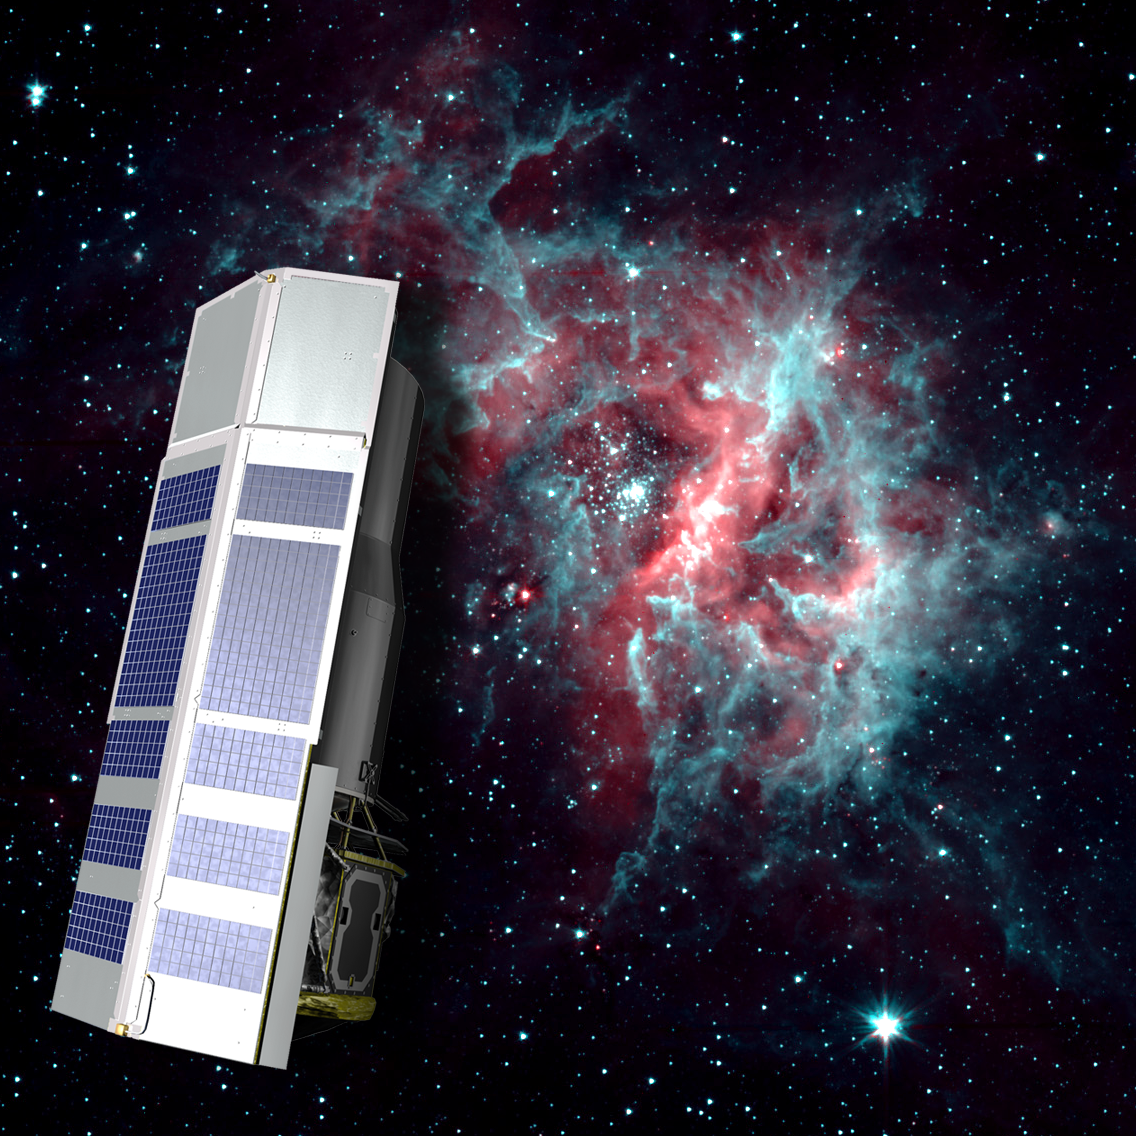

2-Channel RCW 49

NASA's Spitzer Space Telescope is warm, but still working hard. After exhausting the last of its liquid helium cryogen the telescope has heated up to a temperature of about 30 degrees above absolute zerofrigid by Earth standards, but very warm for infrared instrumentation.

The warm temperatures do not stop Spitzer from continuing its science mission. The Infrared Array Camera (IRAC) continues to operate quite effectively at 3.6 and 4.5 microns, allowing Spitzer to to continue observing the universe at these wavelengths.

The background image of the star-forming region RCW 40 is one example of the kind of imaging possible when using a warm Spitzer.

Credit: NASA/JPL-Caltech